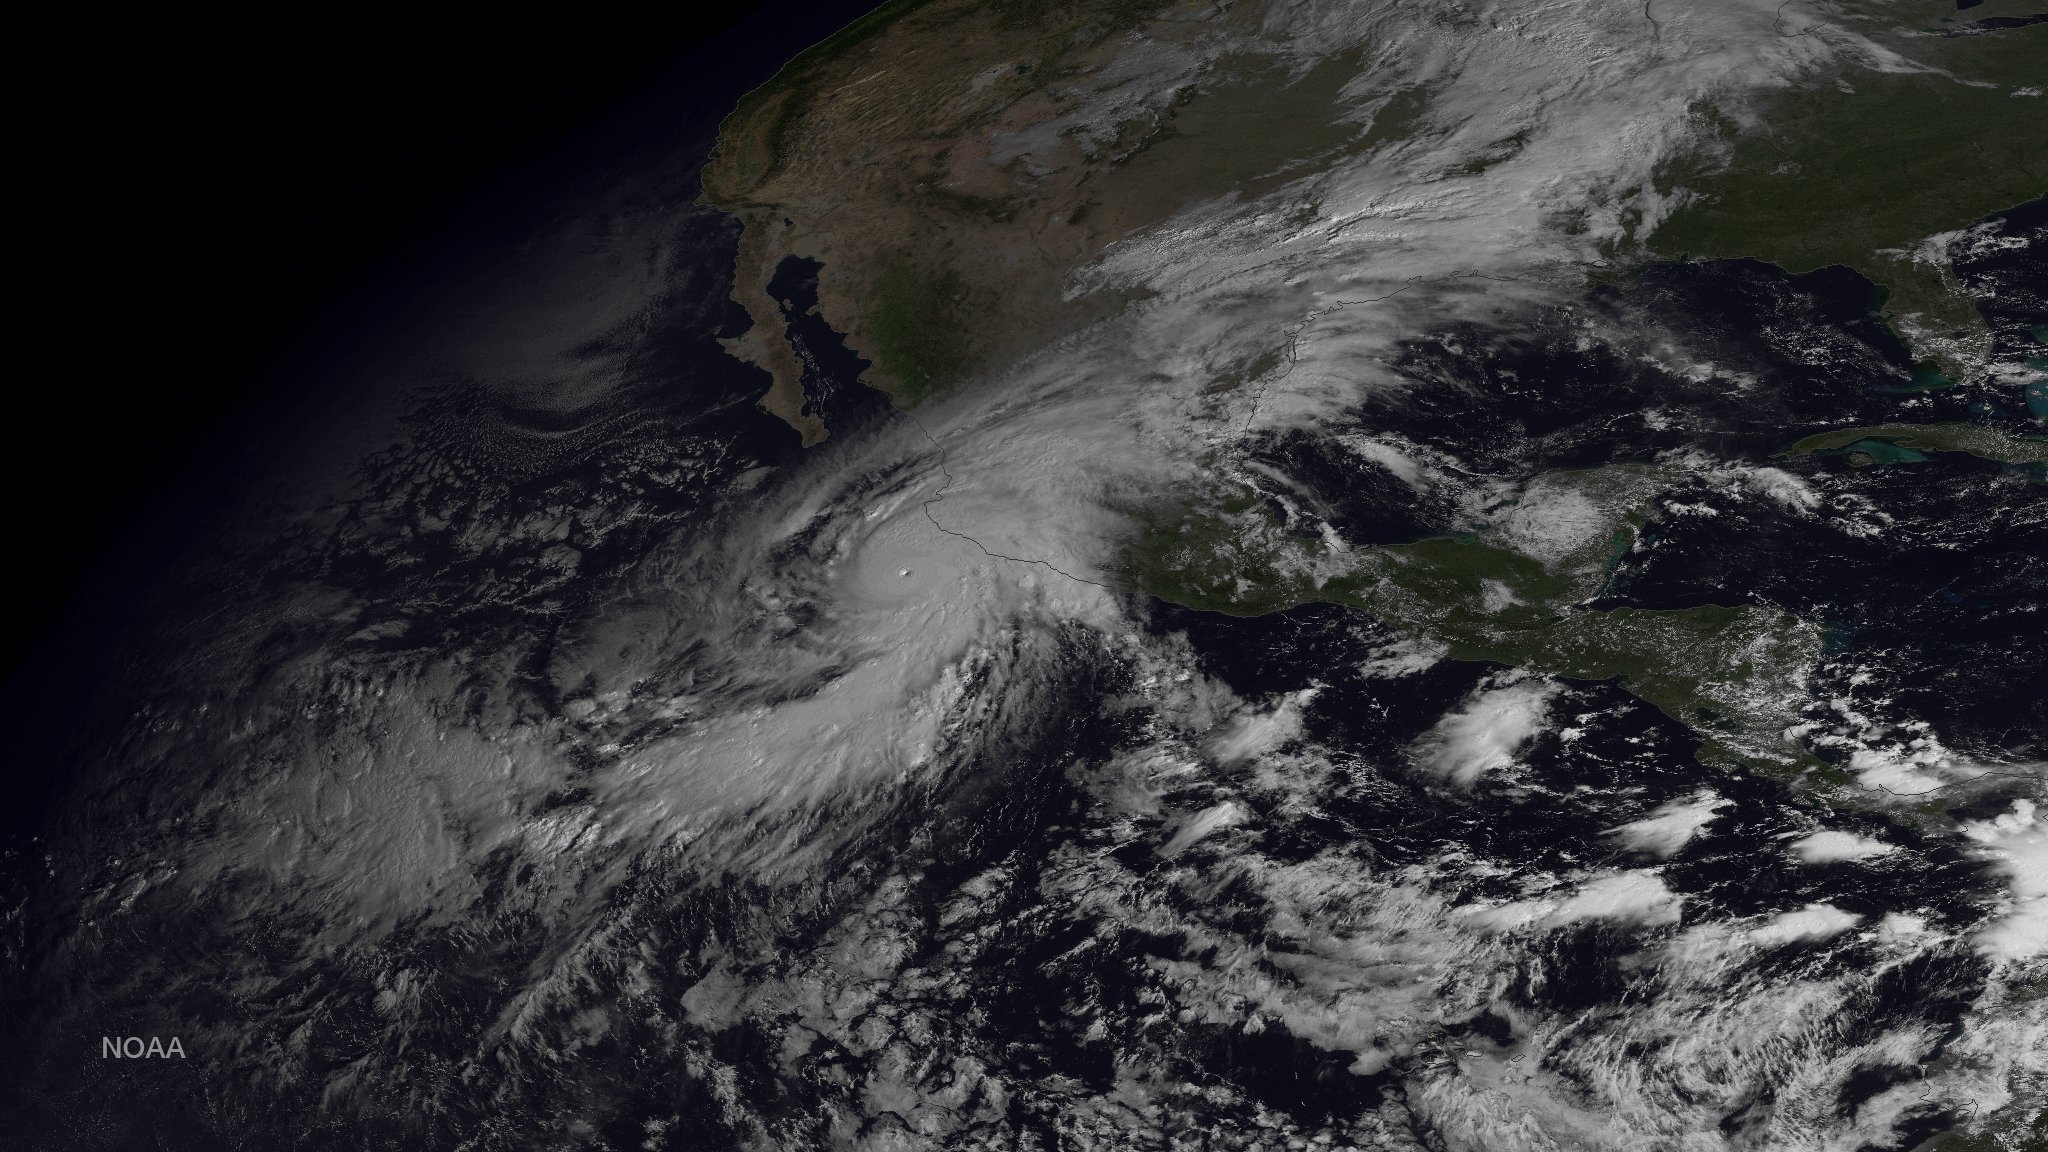

Historic Hurricane Patricia Bears Down on Mexico's Pacific Coast

This image was taken by GOES East at 1445Z on October 23, 2015.

Credit: NASA/NOAA via NOAA Environmental Visualization Laboratory